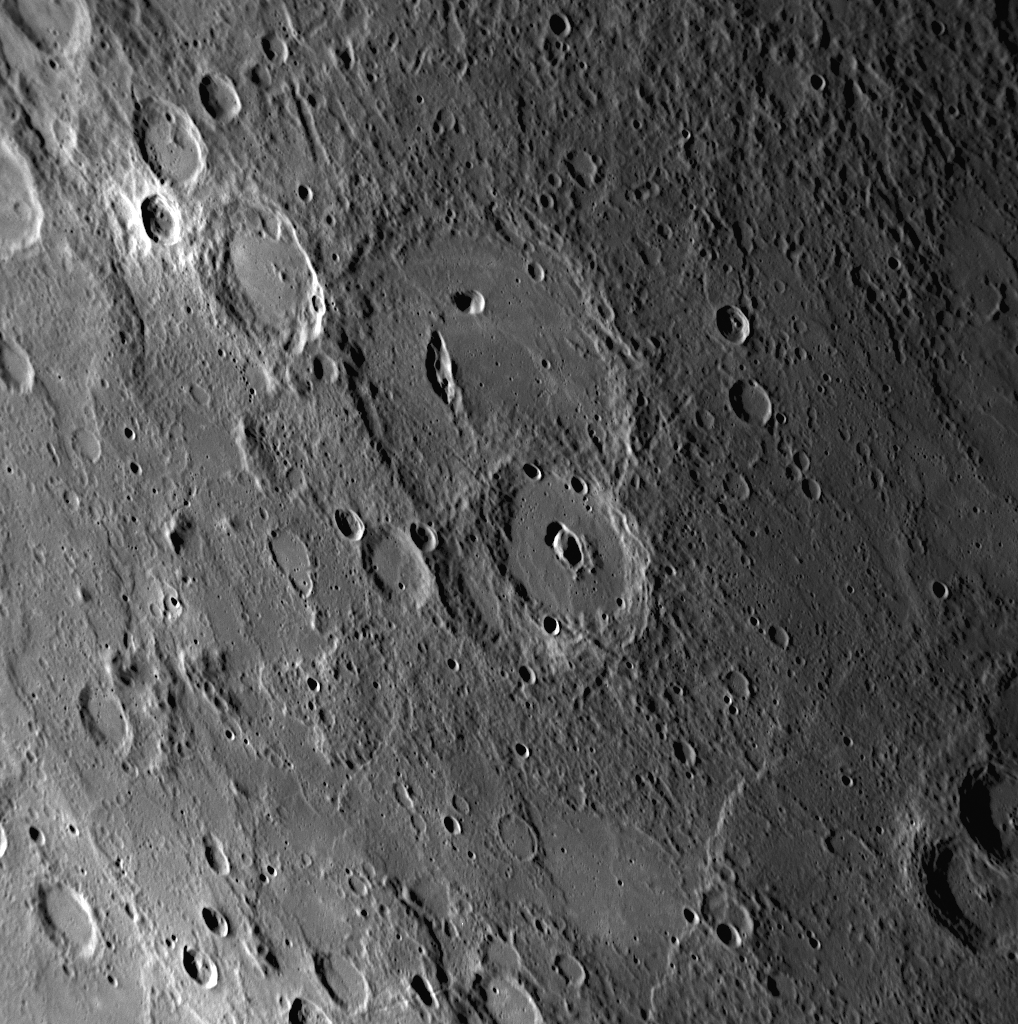

Evidence of Volcanism on Mercury: It’s the Pits

Some impact craters on Mercury have non-circular, irregularly shaped depressions or pits on their floors. Such craters have been termed pit-floor craters, and MESSENGER team members have suggested that such pits formed by the collapse of subsurface magma chambers. If this suggestion is correct, the pits are evidence of volcanic processes at work on the Solar System’s innermost planet. With high-resolution images from MESSENGER’s third Mercury flyby, more pit-floor craters are being identified on Mercury’s surface. This NAC image shows a good view of a pit-floor crater imaged last week prior to closest approach. The large crater near the center of the image contains an elongated bean-shaped depression on its floor and is a pit-floor crater. The slightly smaller crater to the south also contains a pair of depressions on its floor, though from this image alone it cannot be determined if the depressions are pits or overlapping impact craters. Other examples of pit-floor craters discovered in MESSENGER images include Beckett, Gibran, and another newly imaged crater from Mercury flyby 3.

Date Acquired: September 29, 2009
Image Mission Elapsed Time (MET): 162744290
Instrument: Narrow Angle Camera (NAC) of the Mercury Dual Imaging System (MDIS)
Resolution: 390 meters/pixel (0.24 miles/pixel)
Scale: This image is about 400 kilometers (250 miles) from top to bottom
Spacecraft Altitude: 15,200 kilometers (9,400 miles)

These images are from MESSENGER, a NASA Discovery mission to conduct the first orbital study of the innermost planet, Mercury. For information regarding the use of images, see the MESSENGER image use policy.

Credit: NASA/Johns Hopkins University Applied Physics Laboratory/Carnegie Institution of Washington